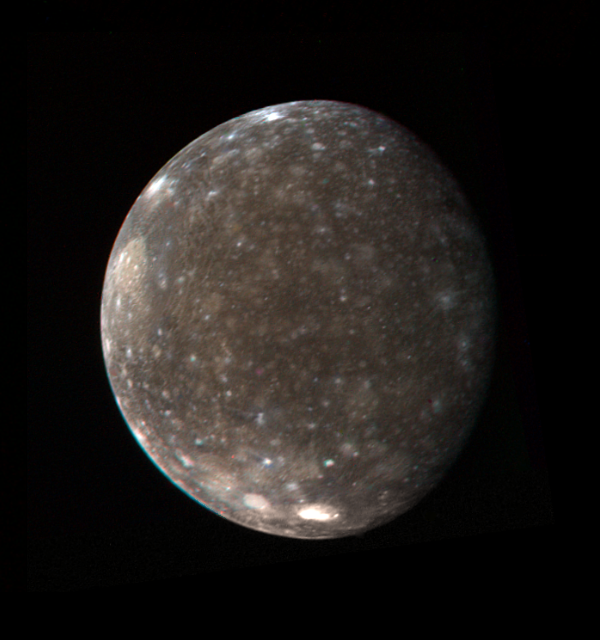

Callisto’s Icy Surface

This color photo of Jupiter’s satellite Callisto was made from three black-and-white images taken March 5 from a distance of 746,000 miles (1.2 million kilometers). It shows the entire hemisphere of Callisto that was photographed at high resolution by Voyager 1 during the close encounter with the satellite on March 6. Visible near the upper left limb is the large basin-like structure discovered by Voyager 1. The central region of the basin is much brighter than the average surface of the satellite. Near the south polar region are two bright areas associated with smaller basin-like structures. These bright areas are believed to contain more clean ice than the rest of Callisto’s generally ‘dirty-ice’ surface. The Voyager project is managed and controlled by Jet Propulsion Laboratory for NASA’s Office of Space Science.

Credit: NASA/JPL